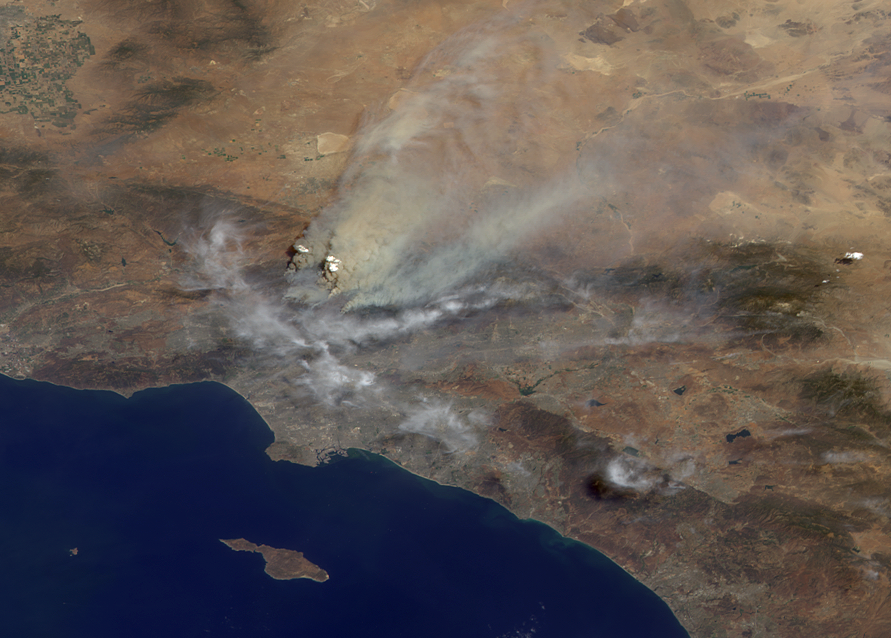

Smoke from Station Fire Blankets Southern California

Triple-digit temperatures, extremely low relative humidities, dense vegetation that has not burned in decades, and years of extended drought are all contributing to the explosive growth of wildfires throughout Southern California. The Station fire, which began Aug. 26, 2009, in La Canada/Flintridge, not far from NASA’s Jet Propulsion Laboratory, had reportedly burned 105,000 acres (164 square miles) of the Angeles National Forest by mid-day Aug. 31, destroying at least 21 homes and threatening more than 12,000 others. It is one of four major fires burning in Southern California at the present time.

This image was acquired mid-morning on Aug. 30 by the backward (northward)-viewing camera of the Multi-angle Imaging SpectroRadiometer (MISR) instrument on NASA’s Terra satellite. The image is shown in an approximate perspective view at an angle of 46 degrees off of vertical. The area covered by the image is 245 kilometers (152 miles) wide. Several pyrocumulus clouds, created by the Station Fire, are visible above the smoke plumes rising from the San Gabriel Mountains north of Los Angeles in the left-center of the image. Smoke from the Station fire is seen covering the interior valleys along the south side of the San Gabriel Mountains, along with parts of the City of Los Angeles and Orange County, and can be seen drifting for hundreds of kilometers to the east over the Mojave Desert.

The accompanying plots are histograms that display the heights of the smoke plumes and wind speeds. In this data set, the plume is injecting smoke more than 7 kilometers (4.3 miles) above sea level.

MISR observes the daylit Earth continuously and every 9 days views the entire globe between 82 degrees north and 82 degrees south latitude. This image was generated from a portion of the imagery acquired during Terra orbit 51601.

MISR was built and is managed by NASA’s Jet Propulsion Laboratory, Pasadena, Calif., for NASA’s Science Mission Directorate, Washington, DC. The Terra satellite is managed by NASA’s Goddard Space Flight Center, Greenbelt, Md. The MISR data were obtained from the NASA Langley Research Center Atmospheric Science Data Center. JPL is a division of the California Institute of Technology.

Credit: NASA/GSFC/LaRC/JPL, MISR Team